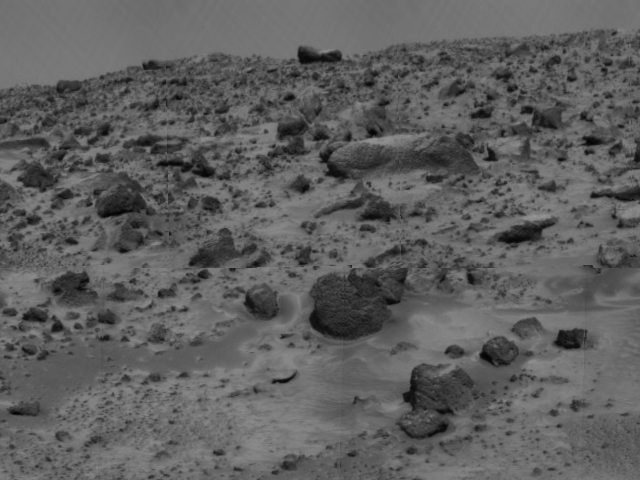

Terrain and Rock “Couch”

This new [sic] view of the rock dubbed “Couch” was taken by the deployed Imager for Mars Pathfinder (IMP) on Sol 3. Earlier images, taken by the undeployed IMP, hinted that Couch was balanced upon the rectangular rock approximately three-quarters of the way up from the bottom of the image. The deployed IMP, standing 1.8 meters above the Martian surface, has now revealed Couch to be a free-standing object positioned at the Martian horizon.

The image was taken by the Imager for Mars Pathfinder (IMP) after its deployment on Sol 3. Mars Pathfinder was developed and managed by the Jet Propulsion Laboratory (JPL) for the National Aeronautics and Space Administration. JPL is an operating division of the California Institute of Technology (Caltech). The IMP was developed by the University of Arizona Lunar and Planetary Laboratory under contract to JPL. Peter Smith is the Principal Investigator.

Photojournal note: Sojourner spent 83 days of a planned seven-day mission exploring the Martian terrain, acquiring images, and taking chemical, atmospheric and other measurements. The final data transmission received from Pathfinder was at 10:23 UTC on September 27, 1997. Although mission managers tried to restore full communications during the following five months, the successful mission was terminated on March 10, 1998.

Credit: NASA/JPL